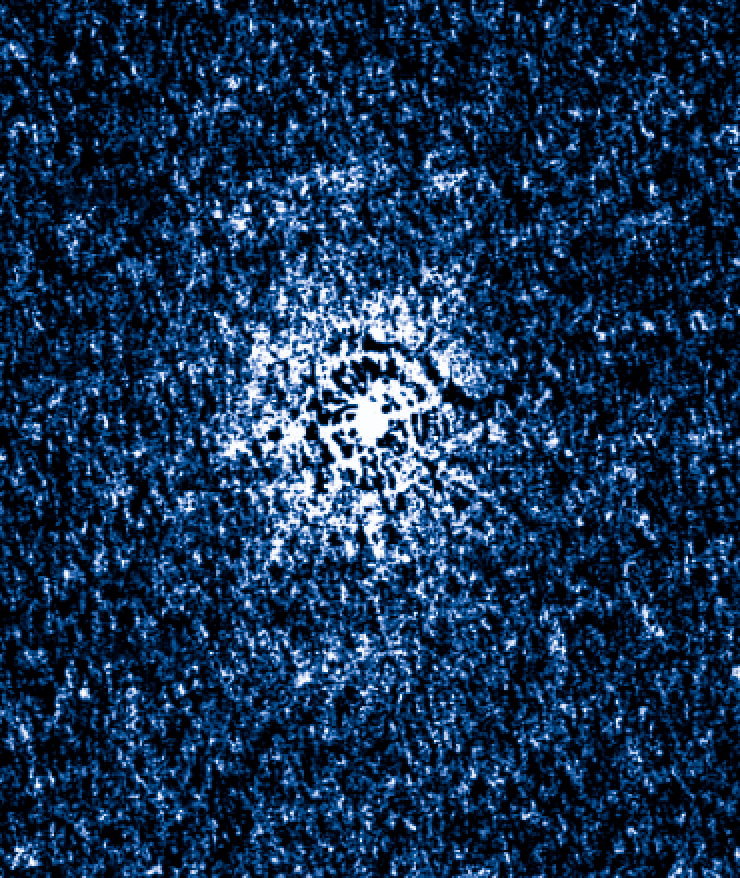

T Pyxidis Sept. 19, 2011

Object Name: T Pyx, T Pyxidis
Object Description: Recurrent Nova
Instrument: HST/WFC3 and HST/STIS
Filters: WFC3: F225W, F487N, F502N, F547M, F600LP, F656N, F658N, and FQ422M STIS: G430L and G750L

Credit: NASA, ESA, A. Crotts, J. Sokoloski, and H. Uthas (Columbia University), and S. Lawrence (Hofstra University)